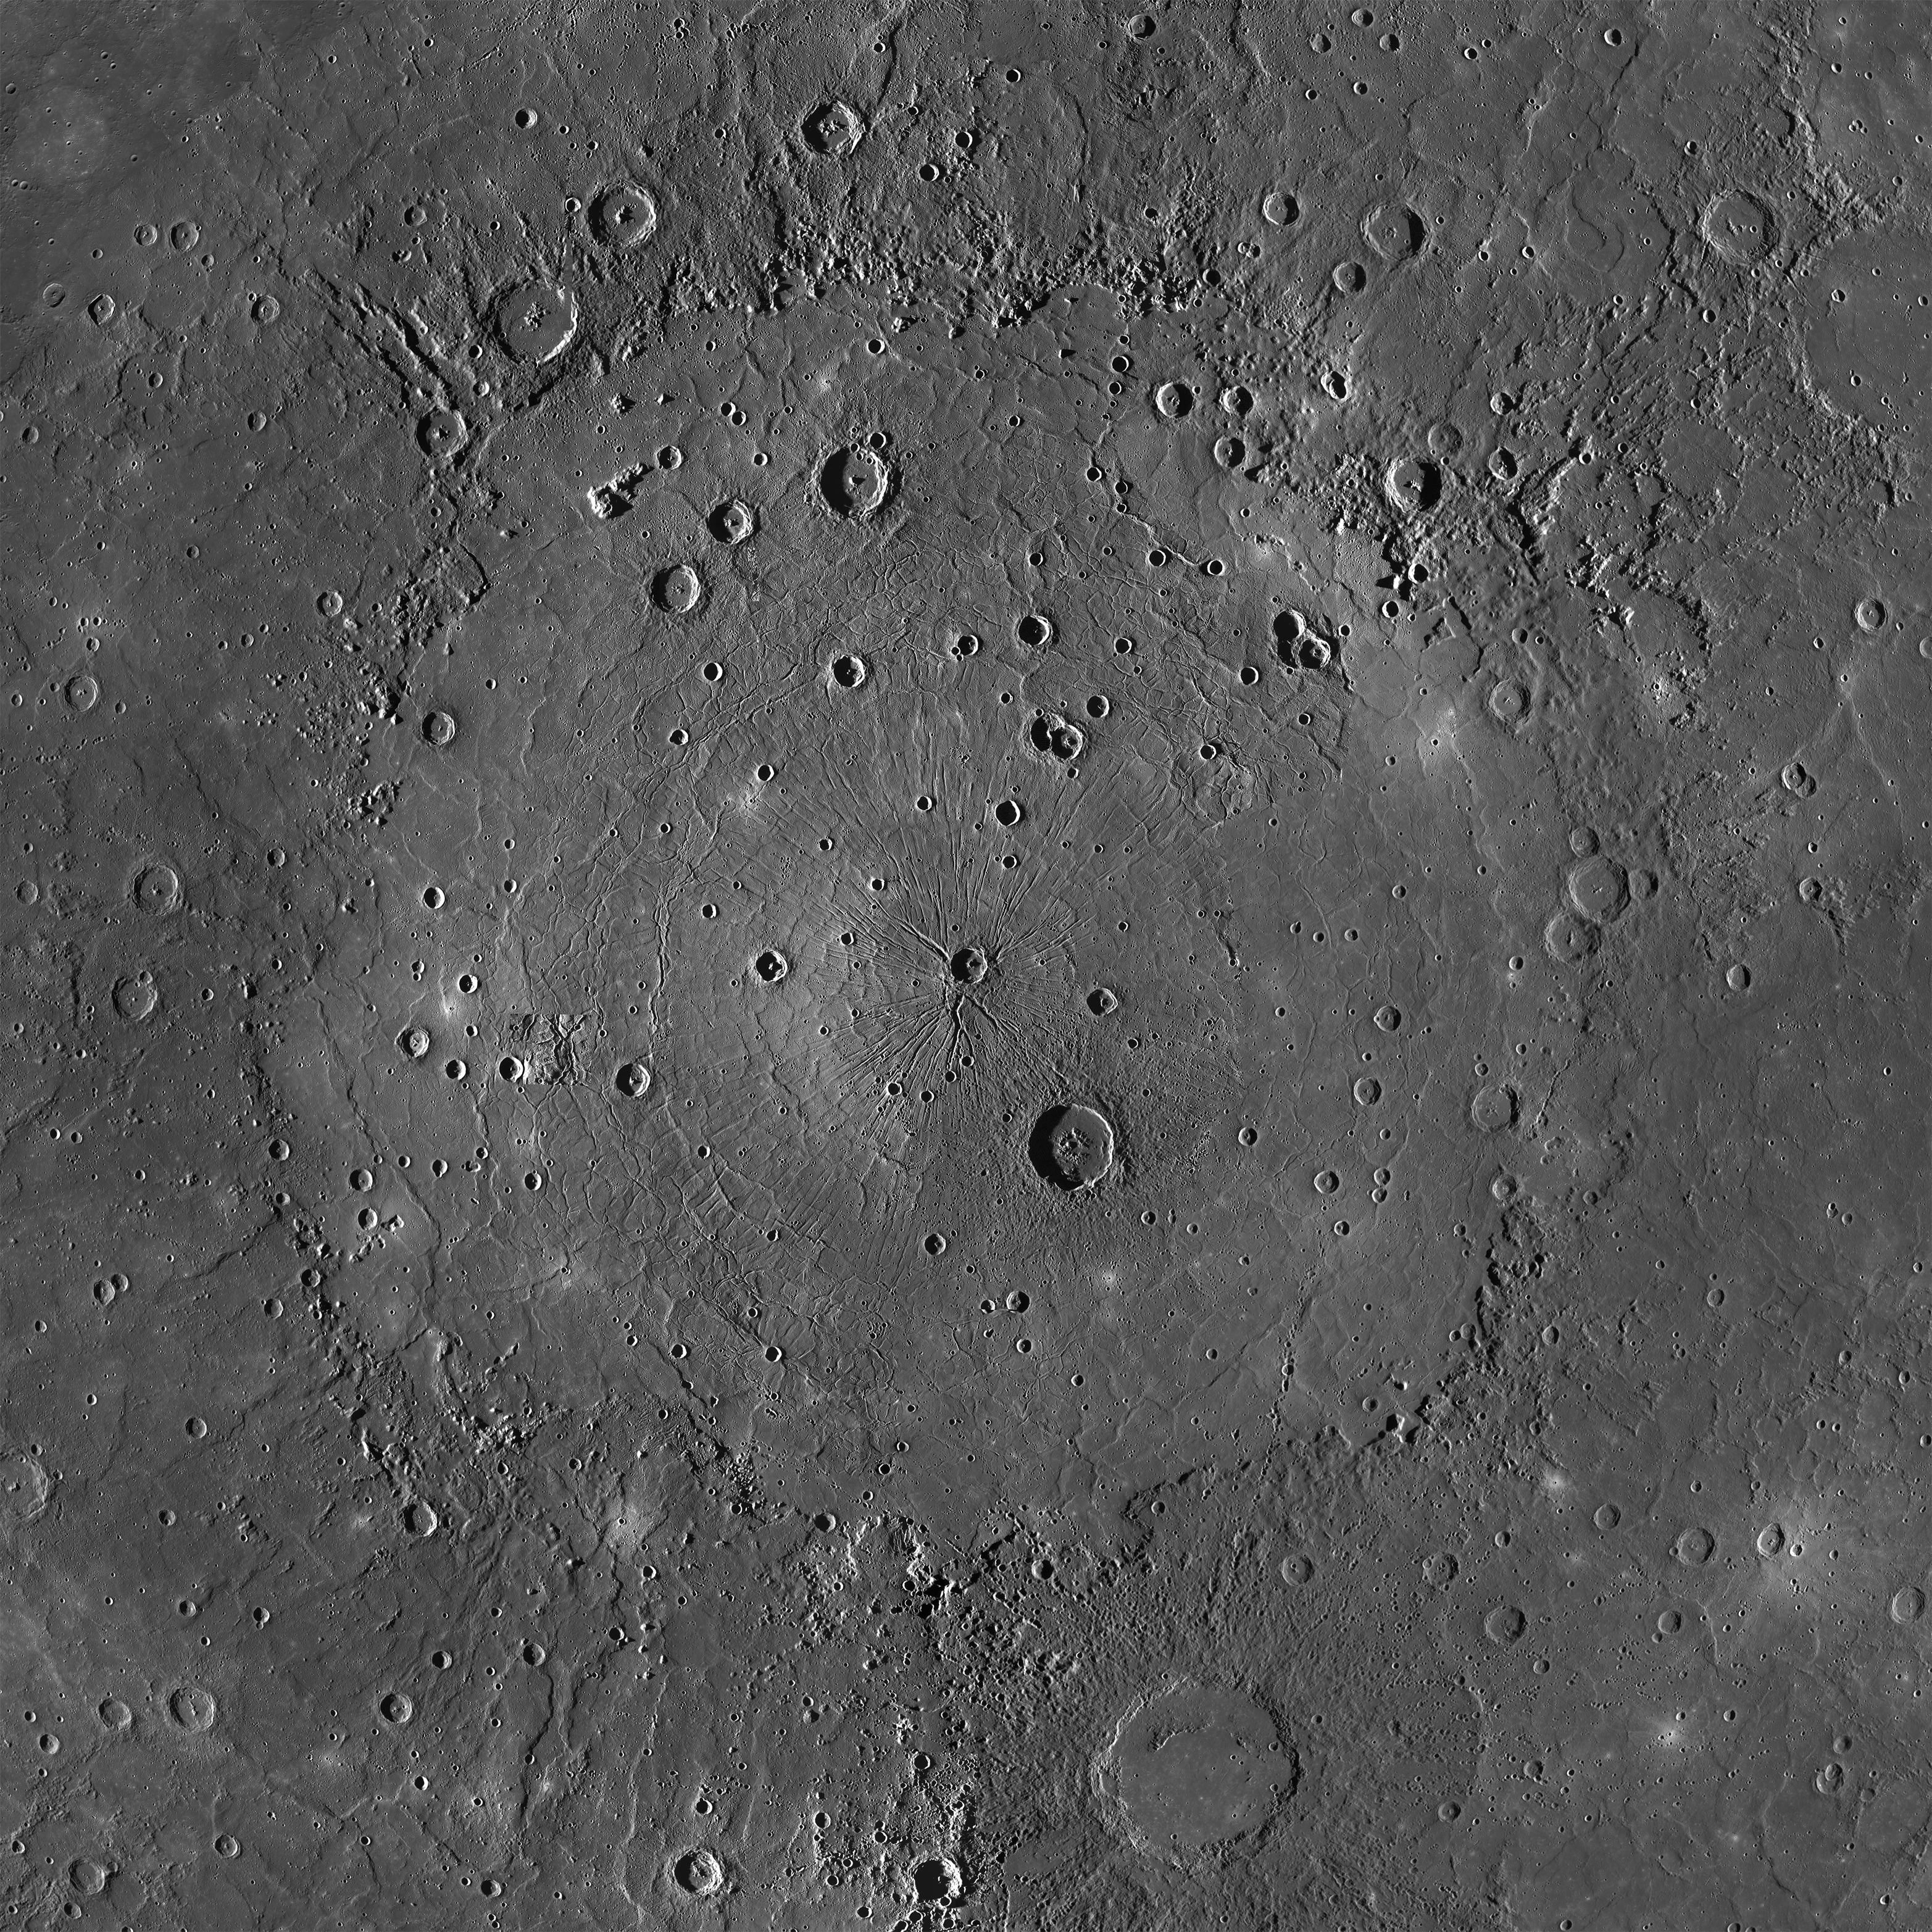

The Mighty Caloris

This is an MDIS mosaic of the mighty Caloris basin, Mercury’s youngest large impact basin. Caloris has been filled by volcanic plains that are distinctive in color from the surrounding terrain. Subsequent craters have excavated low-reflectance material from beneath these volcanic plains, possibly giving clues to the composition of the basin floor. The basin interior has a complex tectonic history. The interior smooth plains have an area of 1.72 million km2 (0.66 million mi2), approximately the area of Alaska! Over 640 Rhode Islands would fit inside of this massive basin!

Tune in Wednesday for a color mosaic of Caloris basin!

Instrument: Mercury Dual Imaging System (MDIS)
Approximate Latitude Range: 3°N to 57°N
Longitude Range: 132°E to 196°E
Center Latitude: 31.5°N
Center Longitude: 162.7°E
Resolution: 250 meters/pixel
Scale: Caloris basin is approximately 1525 km (948 mi.) across
Projection: Orthographic

The MESSENGER spacecraft is the first ever to orbit the planet Mercury, and the spacecraft’s seven scientific instruments and radio science investigation are unraveling the history and evolution of the Solar System’s innermost planet. During the first two years of orbital operations, MESSENGER acquired over 150,000 images and extensive other data sets. MESSENGER is capable of continuing orbital operations until early 2015.

For information regarding the use of images, see the MESSENGER image use policy.

Credit: NASA/Johns Hopkins University Applied Physics Laboratory/Carnegie Institution of Washington